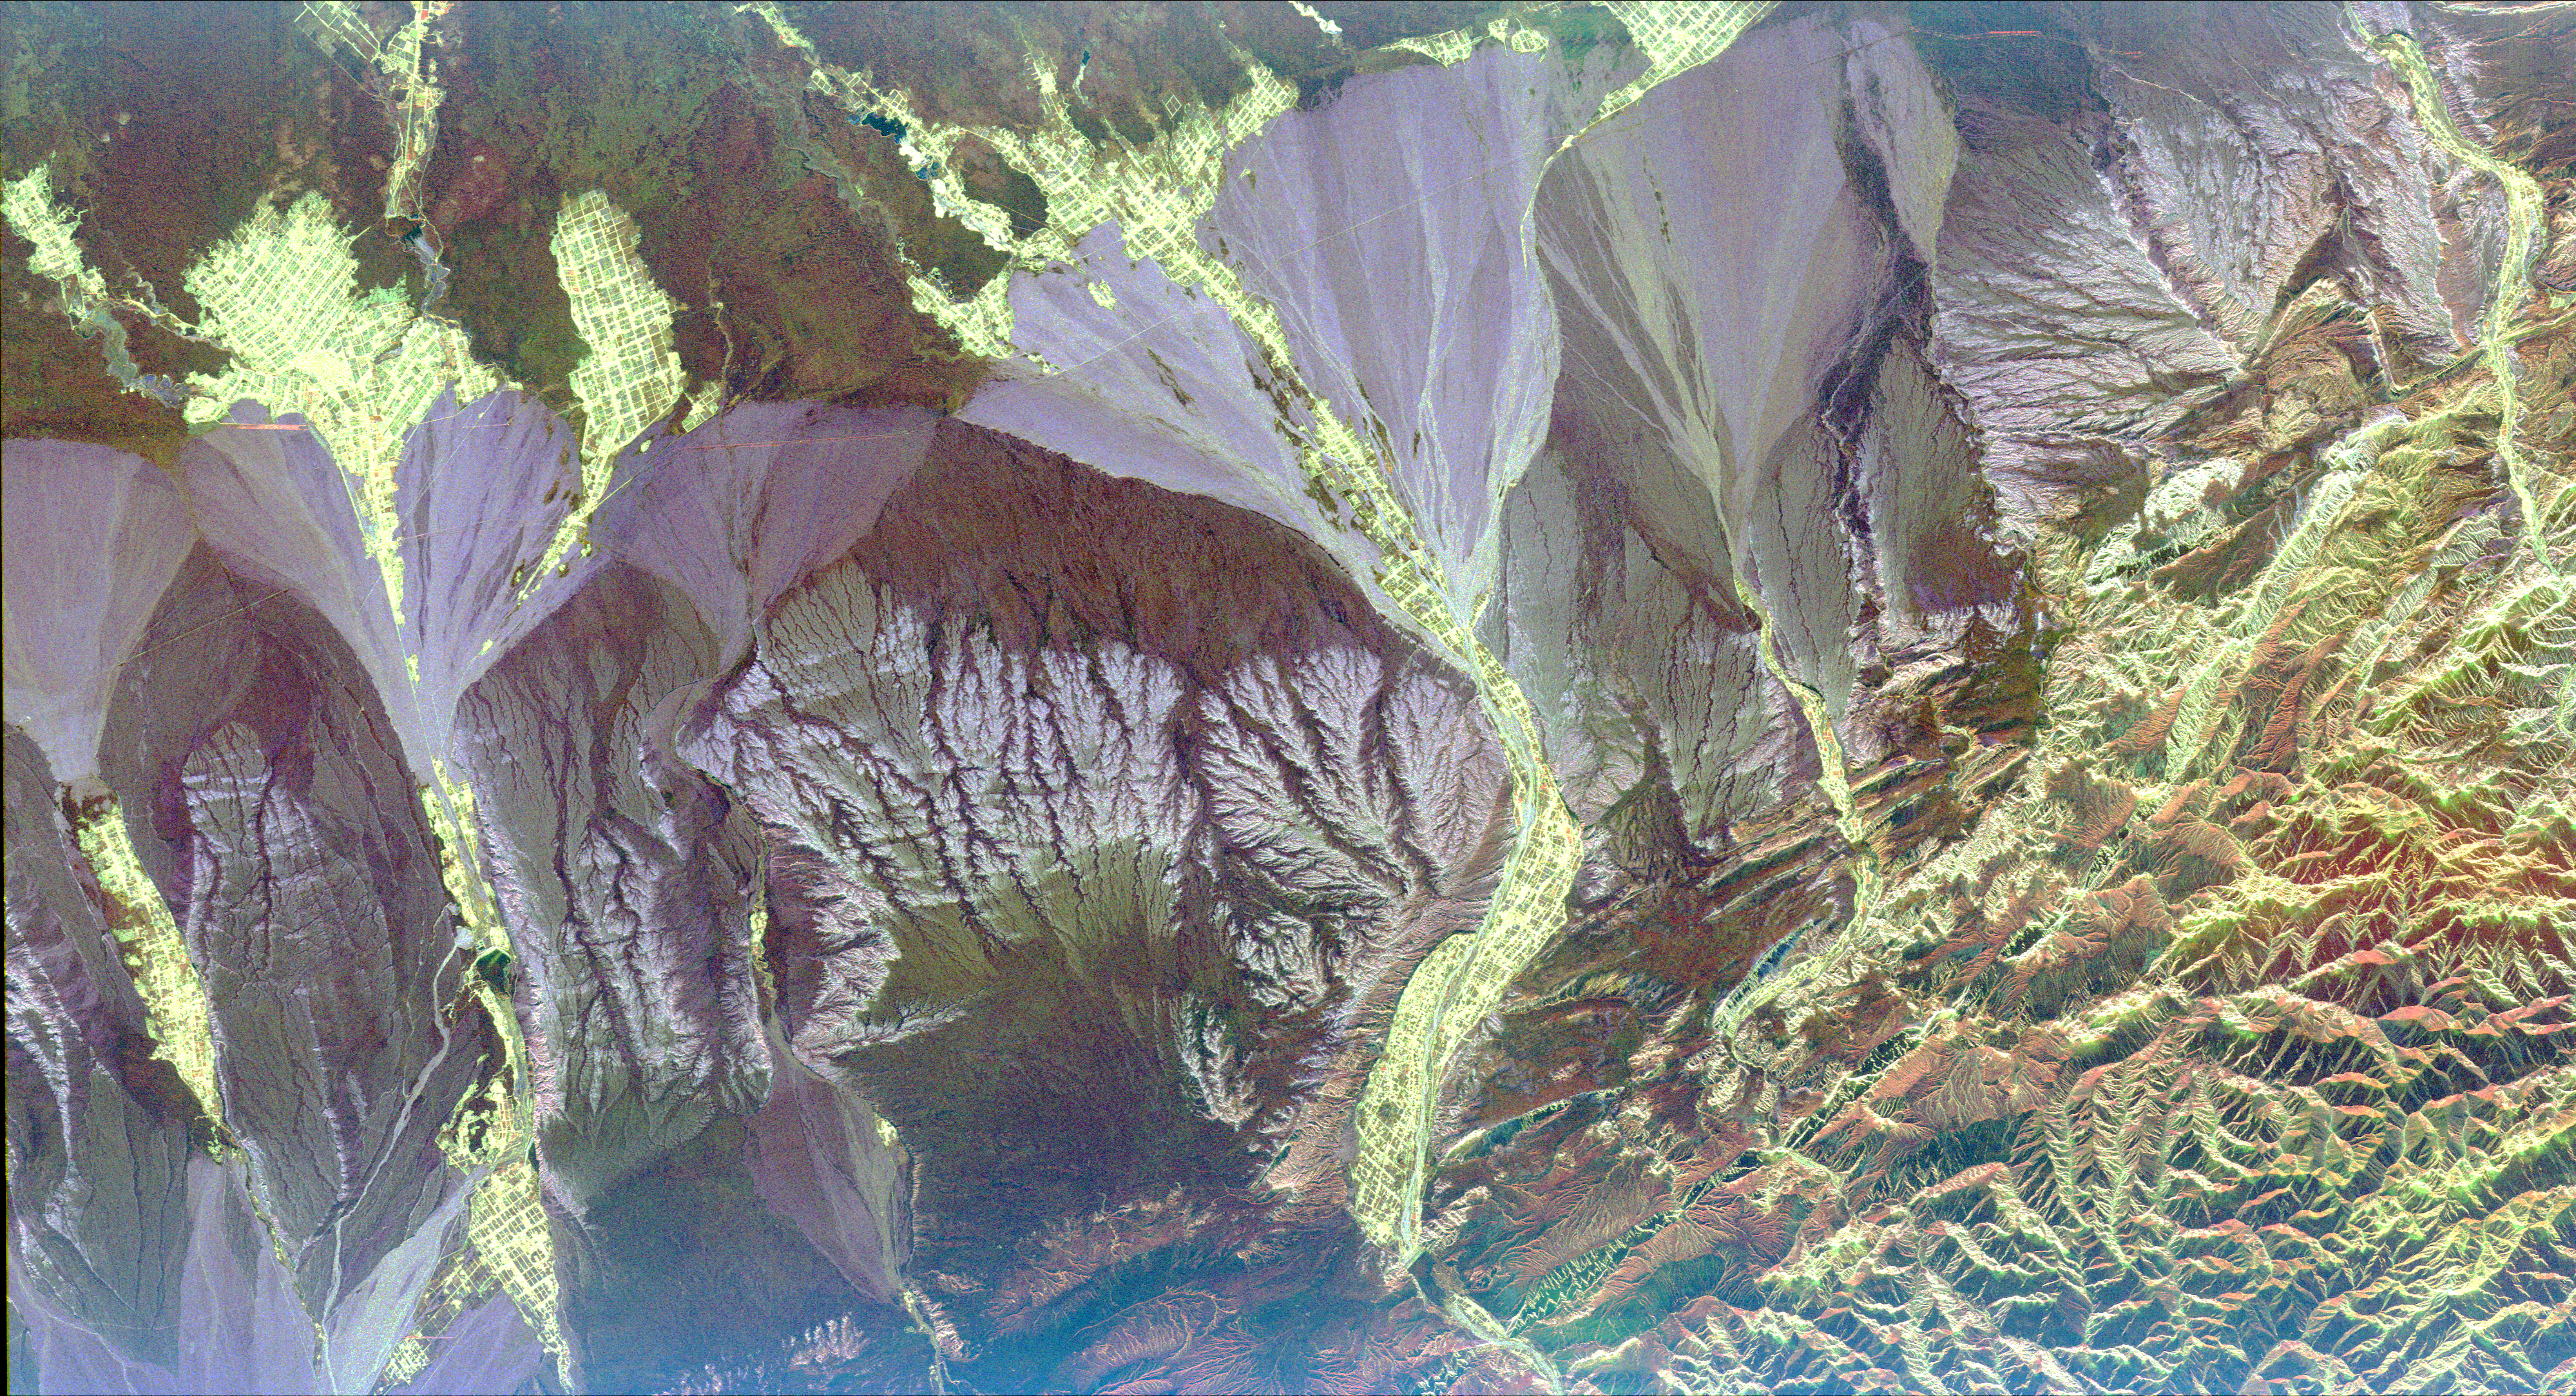

Space Radar Image of Pishan, China

This radar image is centered near the small town of Pishan in northwest China, about 280 km (174 miles) southeast of the city of Kashgar along the ancient Silk Route in the Taklamakan desert of the Xinjiang Province. Geologists are using this radar image as a map to study past climate changes and tectonics of the area. The irregular lavender branching patterns in the center of the image are the remains of ancient alluvial fans, gravel deposits that have accumulated at the base of the mountains during times of wetter climate. The subtle striped pattern cutting across the ancient fans are caused by thrusting of the Kun Lun Mountains north. This motion is caused by the continuing plate-tectonic collision of India with Asia. Modern fans show up as large lavender triangles above the ancient fan deposits. Yellow areas on the modern fans are vegetated oases. The gridded pattern results from the alignment of poplar trees that have been planted as wind breaks. The reservoir at the top of the image is part of a sophisticated irrigation system that supplies water to the oases.

This image was acquired by the Spaceborne Imaging Radar-C/X-band Synthetic Aperture Radar (SIR-C/X-SAR) aboard the space shuttle Endeavour in April 1994. This image is centered at 37.4 degrees north latitude, 78.3 degrees east longitude and shows an area approximately 50 km by 100 km (31 miles by 62 miles). The colors are assigned to different frequencies and polarizations of the radar as follows: Red is L-band horizontally transmitted, horizontally received; green is L-band horizontally transmitted, vertically received; and blue is C-band horizontally transmitted and vertically received. SIR-C/X-SAR, a joint mission of the German, Italian, and the United States space agencies, is part of NASA’s Mission to Planet Earth.

Credit: NASA/JPL